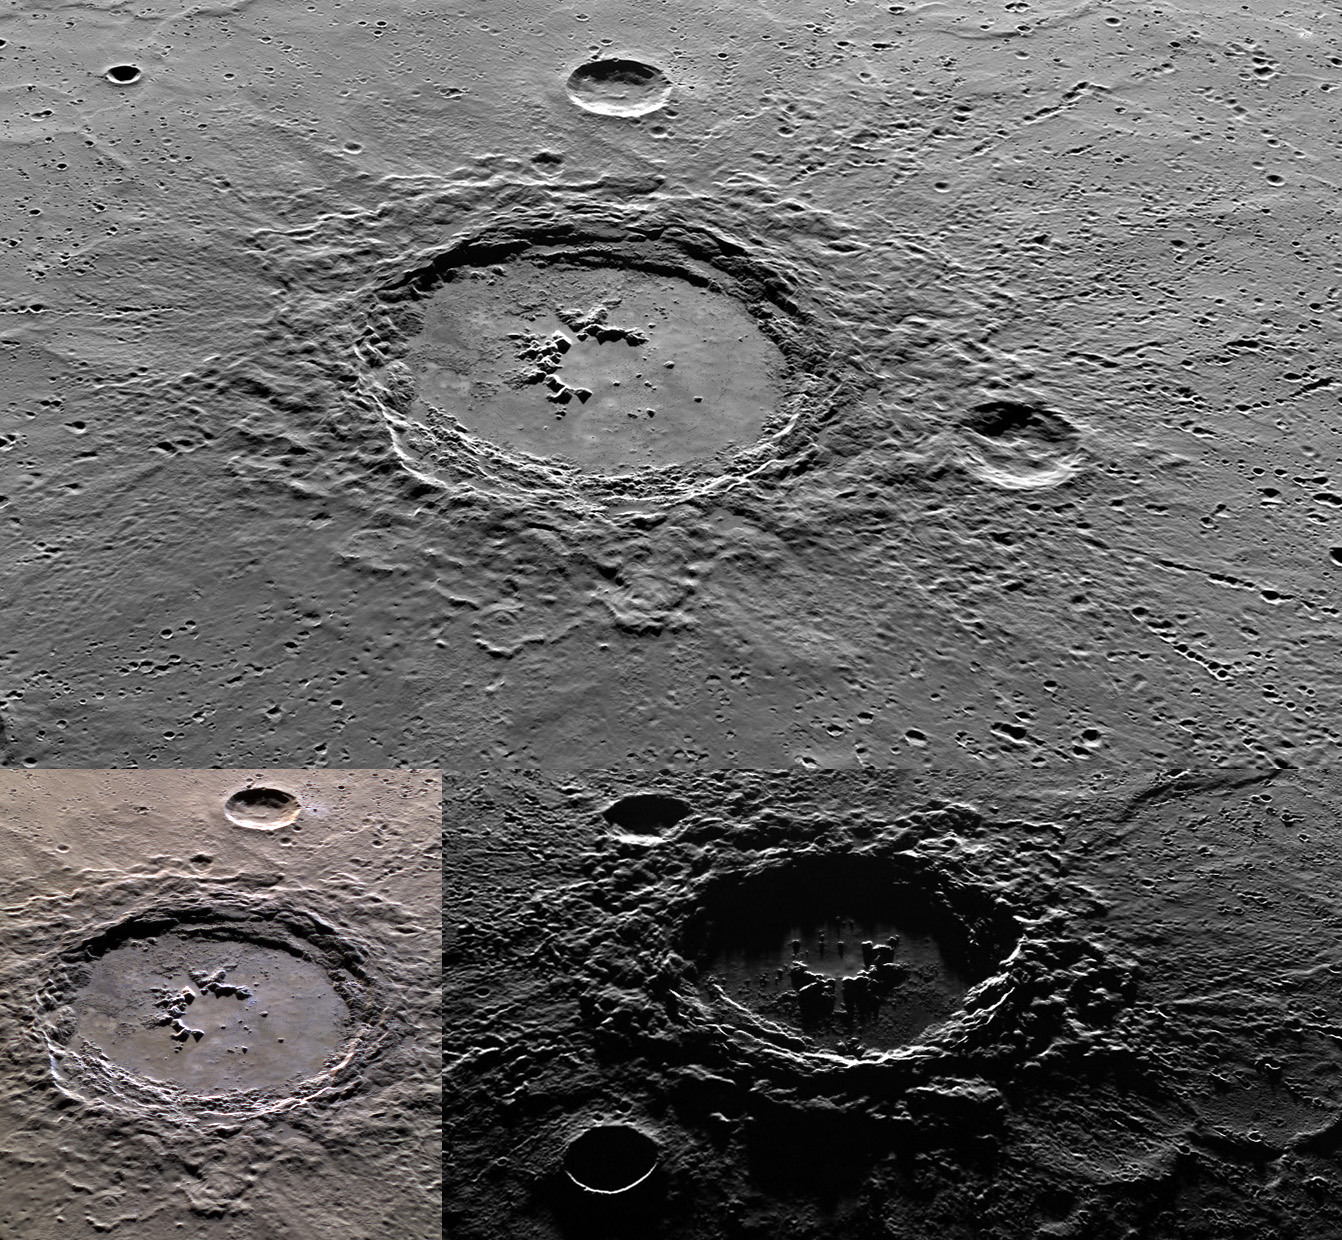

Three Views of Hokusai

Today’s image shows three oblique mosaics of Hokusai, a complex crater in Mercury’s northern hemisphere. The top mosaic features a view of Hokusai where north is to the left. The bottom left is a color mosaic that also has north to the left. In the bottom right is mosaic with a high incidence angle where north is now to the right. The high incidence angle emphasizes topography differences because the sun’s low angle creates long shadows. Evident in all of these mosaics are Hokusai’s smooth impact melt covered floor, central peak, ejecta blanket, and terraced walls.

The top mosaic was acquired as a high-resolution targeted observation. Targeted observations are images of a small area on Mercury’s surface at resolutions much higher than the 200-meter/pixel morphology base map. It is not possible to cover all of Mercury’s surface at this high resolution, but typically several areas of high scientific interest are imaged in this mode each week.

The bottom left color image was acquired as a targeted high-resolution 11-color image set. Acquiring 11-color targets is a new campaign that began in March 2013 and that utilizes all of the WAC’s 11 narrow-band color filters. Because of the large data volume involved, only features of special scientific interest are targeted for imaging in all 11 colors.

The bottom right mosaic was acquired as part of MDIS’s high-incidence-angle base map. The high-incidence-angle base map complements the surface morphology base map of MESSENGER’s primary mission that was acquired under generally more moderate incidence angles. High incidence angles, achieved when the Sun is near the horizon, result in long shadows that accentuate the small-scale topography of geologic features. The high-incidence-angle base map was acquired with an average resolution of 200 meters/pixel.

Instruments: Wide Angle Camera (WAC) and Narrow Angle Camera (NAC) of the Mercury Dual Imaging System (MDIS)
WAC filters: 9, 7, 6 (996, 748, 433 nanometers) in red, green, and blue for color mosaic
Center Latitude: 57.66°
Center Longitude: 16.58° E
Scale: Hokusai is about 85 km (53 miles) in diameter.

The MESSENGER spacecraft is the first ever to orbit the planet Mercury, and the spacecraft’s seven scientific instruments and radio science investigation are unraveling the history and evolution of the Solar System’s innermost planet. During the first two years of orbital operations, MESSENGER acquired over 150,000 images and extensive other data sets. MESSENGER is capable of continuing orbital operations until early 2015.

For information regarding the use of images, see the MESSENGER image use policy.

Credit: NASA/Johns Hopkins University Applied Physics Laboratory/Carnegie Institution of Washington